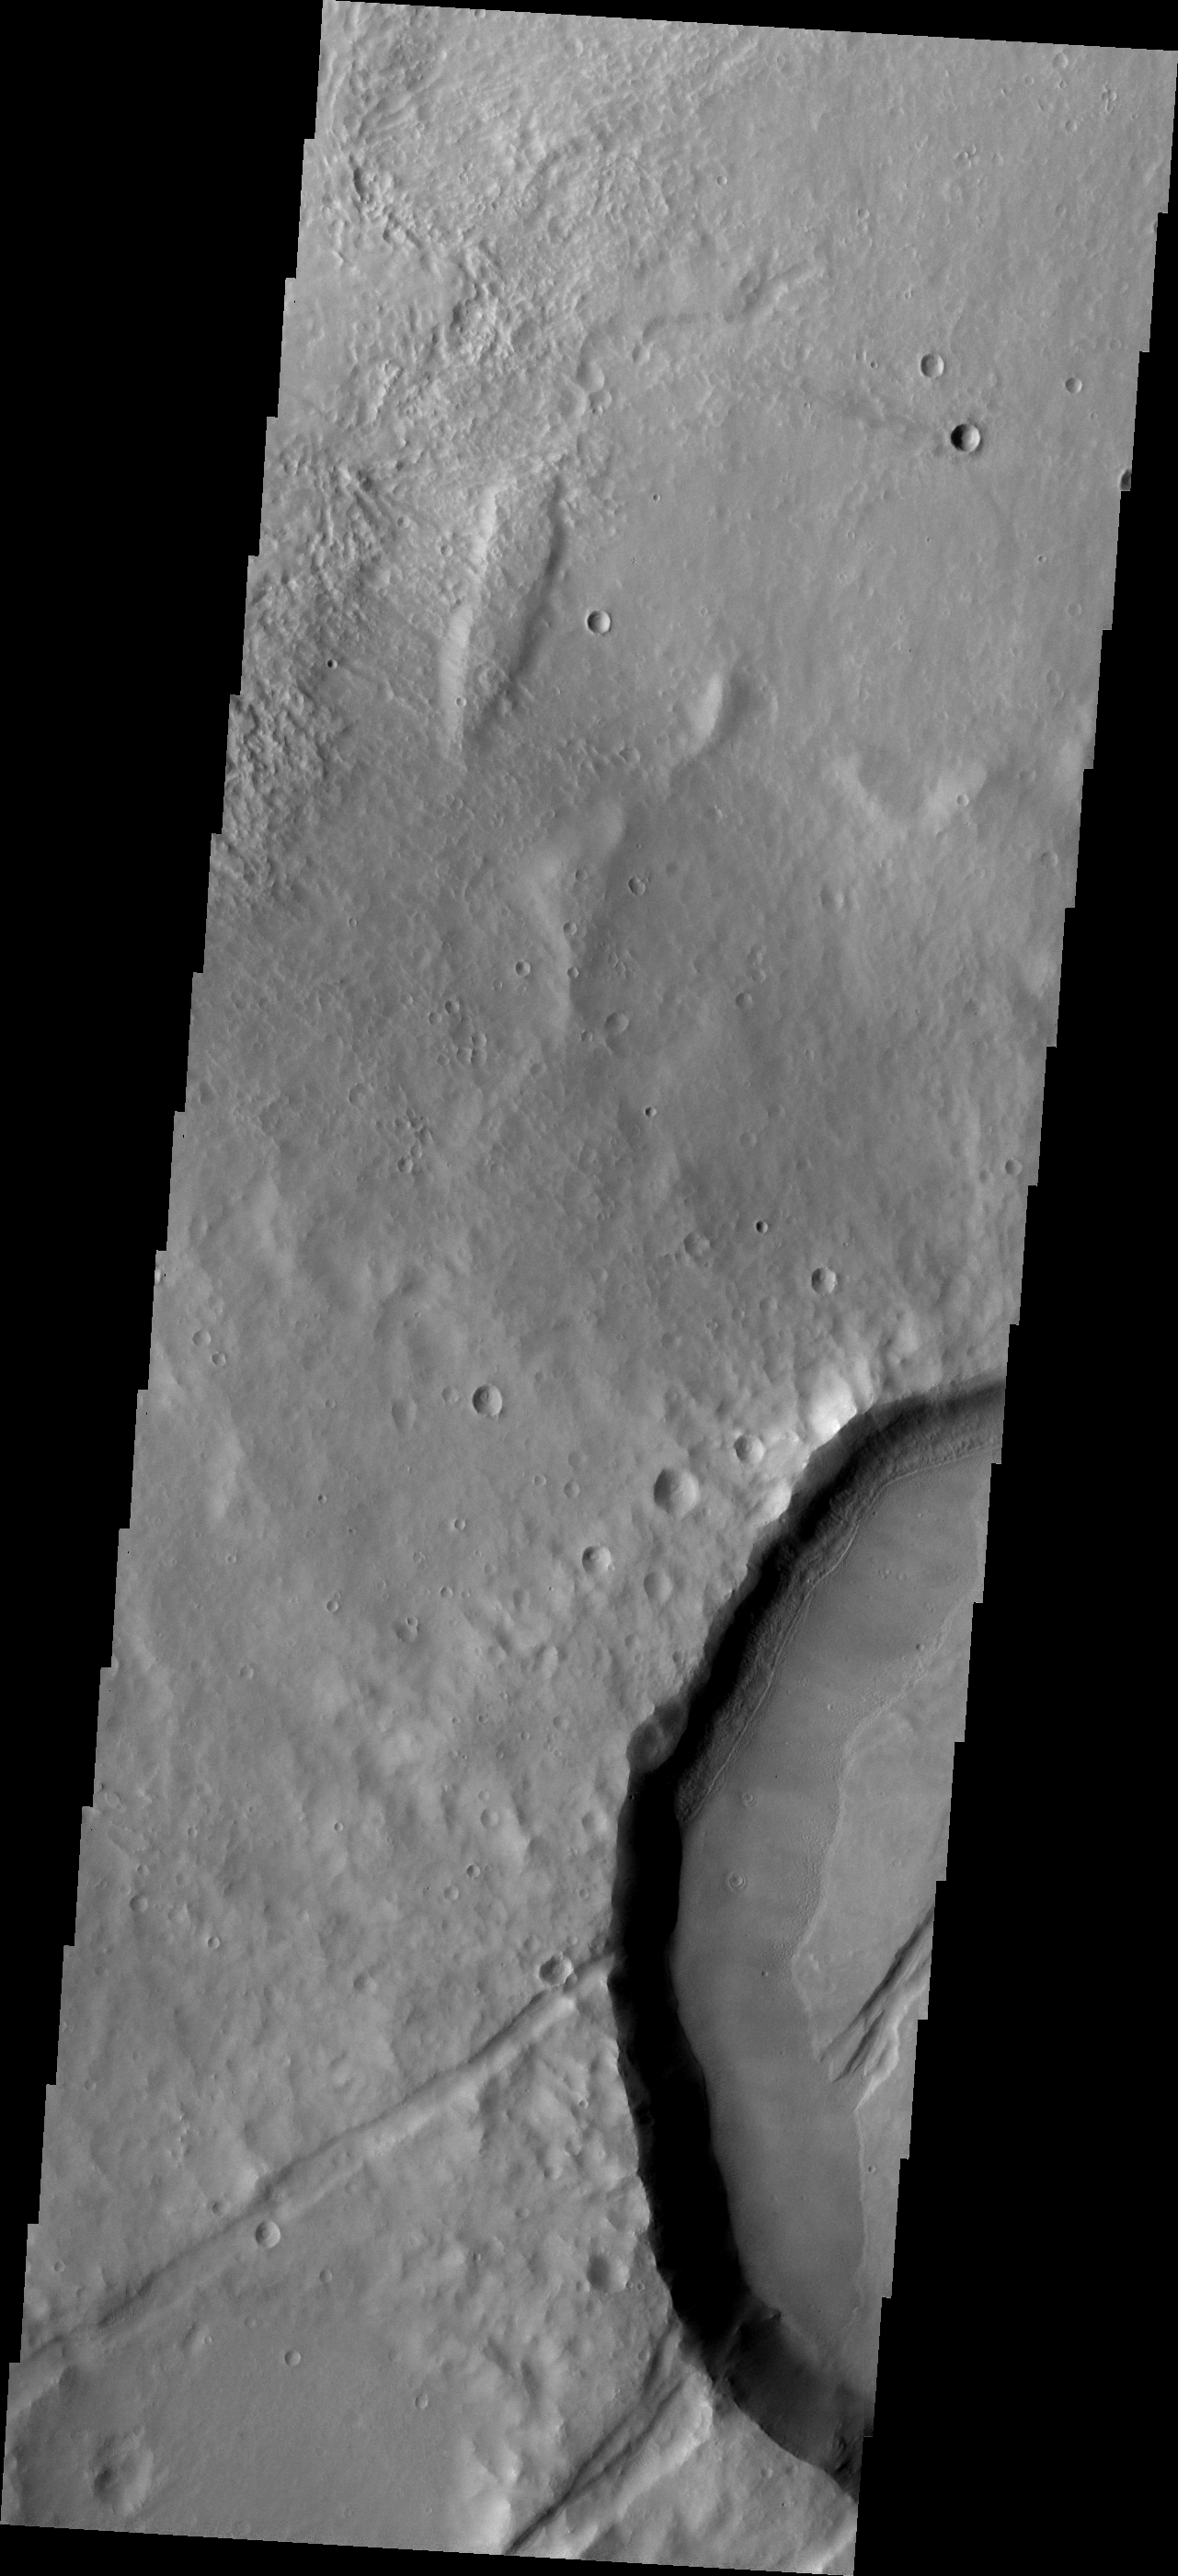

Embayment

This crater west of Claritas Fossae contains internal fractures that have been partially filled by a later deposit. This embayment indicates that the fracturing occurred prior to the deposition of the layer of material.

Image information: VIS instrument. Latitude -35.5N, Longitude 245.2E. 17 meter/pixel resolution.

Please see the THEMIS Data Citation Note for details on crediting THEMIS images.

Note: this THEMIS visual image has not been radiometrically nor geometrically calibrated for this preliminary release. An empirical correction has been performed to remove instrumental effects. A linear shift has been applied in the cross-track and down-track direction to approximate spacecraft and planetary motion. Fully calibrated and geometrically projected images will be released through the Planetary Data System in accordance with Project policies at a later time.

NASA’s Jet Propulsion Laboratory manages the 2001 Mars Odyssey mission for NASA’s Office of Space Science, Washington, D.C. The Thermal Emission Imaging System (THEMIS) was developed by Arizona State University, Tempe, in collaboration with Raytheon Santa Barbara Remote Sensing. The THEMIS investigation is led by Dr. Philip Christensen at Arizona State University. Lockheed Martin Astronautics, Denver, is the prime contractor for the Odyssey project, and developed and built the orbiter. Mission operations are conducted jointly from Lockheed Martin and from JPL, a division of the California Institute of Technology in Pasadena.

Credit: NASA/JPL/ASU